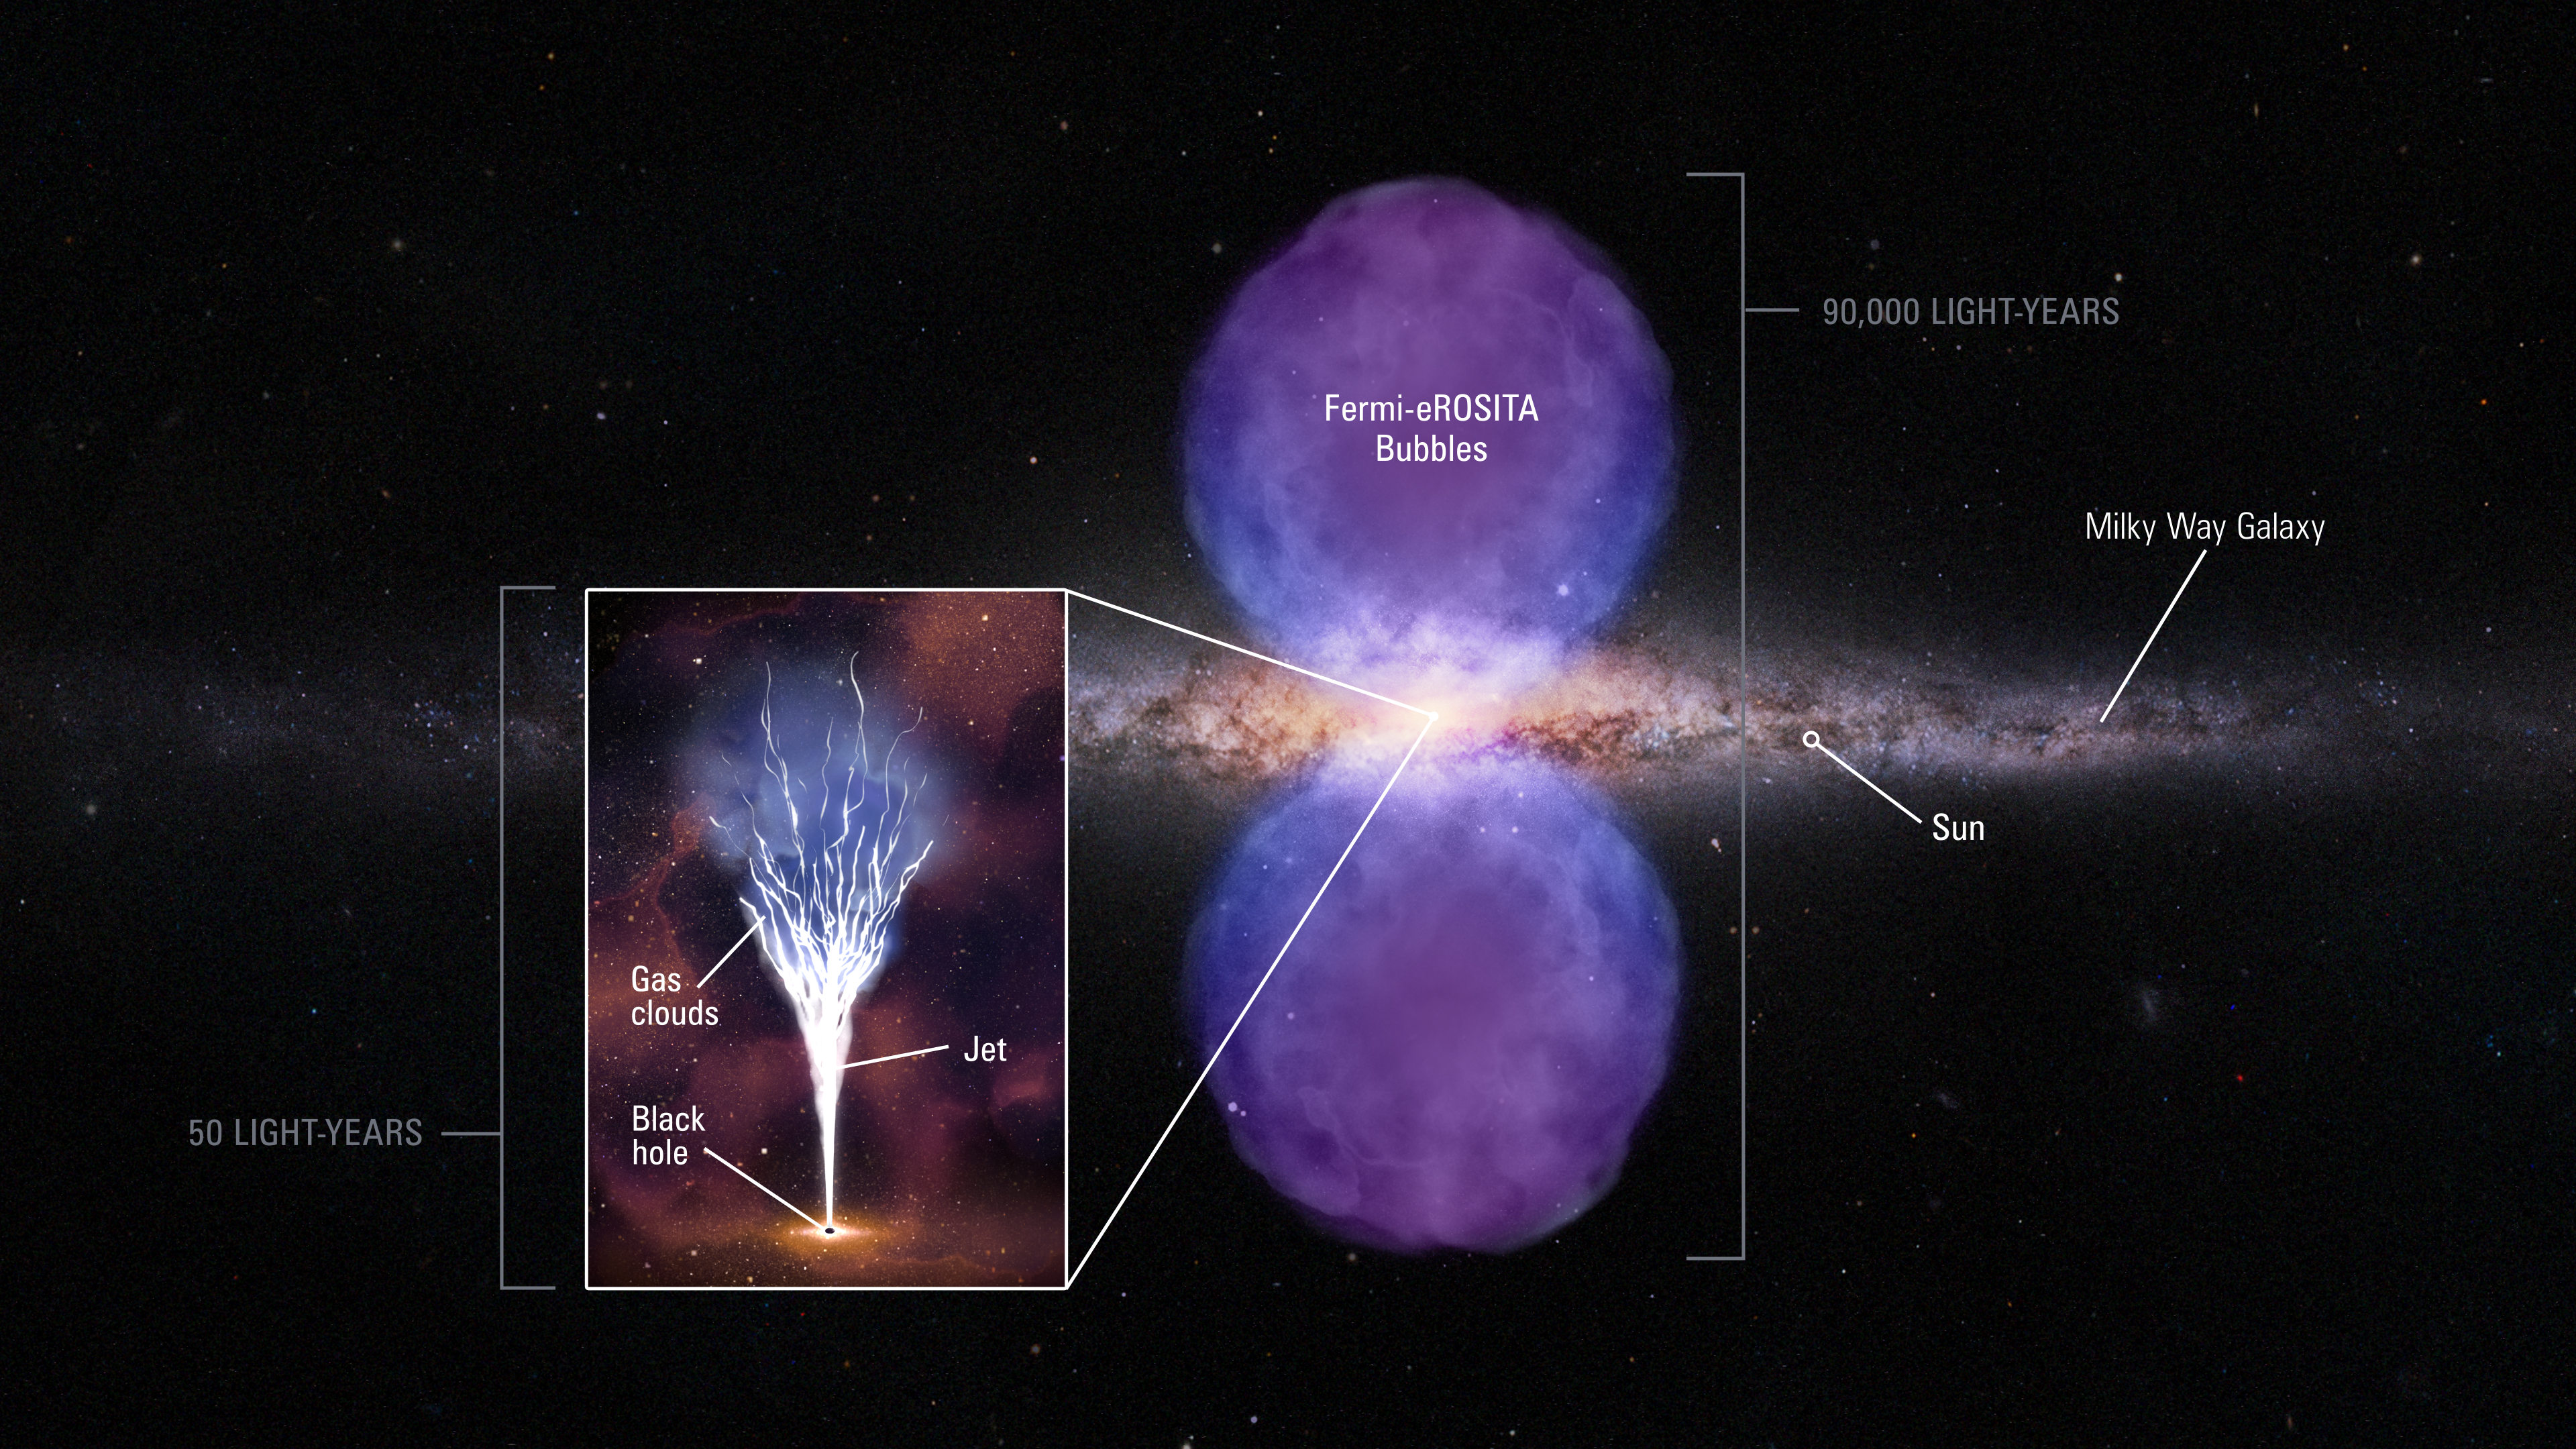

Diagram of Mini-Jet in Center of Milky Way Galaxy

This schematic is based on multiwavelength observations of a suspected jet from the massive black hole at the center of our Milky Way galaxy. The wide view shows our galaxy edge-on, with two huge bubbles of plasma glowing in gamma-rays and X-rays. These are evidence for an explosive outburst from the black hole about 2 million years ago. Probing deep into the galaxy's core (inset), astronomers using the Hubble Space Telescope have captured a glowing cloud of hydrogen near the black hole. The interpretation is that the cloud is being hit by a narrow, columnated jet of material that was blasted out of the black hole merely 2,000 years ago. The black hole is still active, but on a smaller scale of energy output than previously known outbursts. When the jet slams into the hydrogen knot the outflow scatters into octopus-like tendrils that continue along a trajectory out of our galaxy.

Credit: NASA, ESA, Gerald Cecil (UNC-Chapel Hill), Dani Player (STScI)